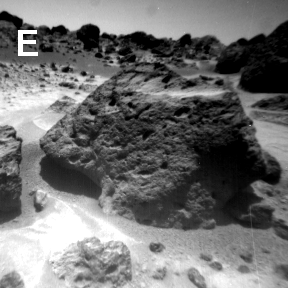

Sojourner Rover View of “Souffle” Rock

Sojourner’s observations in the Ares region on Mars raise and answer questions about the origins of the rocks and other deposits found there. This image shows the vesicular and pitted textures of Souffle Rock (32 cm wide) which could be a result of volcanic, sedimentary, or weathering processes.

NOTE: original caption as published in Science magazine

Mars Pathfinder is the second in NASA’s Discovery program of low-cost spacecraft with highly focused science goals. The Jet Propulsion Laboratory, Pasadena, CA, developed and manages the Mars Pathfinder mission for NASA’s Office of Space Science, Washington, D.C. JPL is a division of the California Institute of Technology (Caltech).

Photojournal note: Sojourner spent 83 days of a planned seven-day mission exploring the Martian terrain, acquiring images, and taking chemical, atmospheric and other measurements. The final data transmission received from Pathfinder was at 10:23 UTC on September 27, 1997. Although mission managers tried to restore full communications during the following five months, the successful mission was terminated on March 10, 1998.

Credit: NASA/JPL